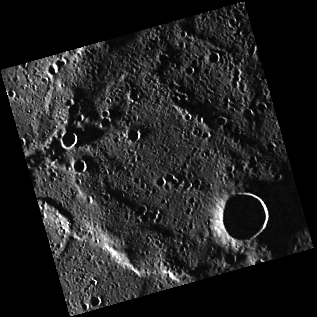

Groundhog Day

This image features a simple crater surrounded by a relatively smooth surface. The pristine crater rim is an indication that this is a relatively fresh crater. The high incidence angle at which this image was taken results in a large shadow covering the crater floor, making it appear very deep — the perfect depth for a future groundhog spotting.

Date acquired: April 15, 2011
Image Mission Elapsed Time (MET): 211373761
Image ID: 134995
Instrument: Wide Angle Camera (WAC) of the Mercury Dual Imaging System (MDIS)
WAC filter: 7 (748 nanometers)
Center Latitude: 82.30°
Center Longitude: 29.57° E
Resolution: 324 meters/pixel
Scale: The crater is about 15 km (9 miles) in diameter.
Incidence Angle: 87.9°
Emission Angle: 0.1°
Phase Angle: 87.8°

The MESSENGER spacecraft is the first ever to orbit the planet Mercury, and the spacecraft’s seven scientific instruments and radio science investigation are unraveling the history and evolution of the Solar System’s innermost planet. Visit the Why Mercury? section of this website to learn more about the key science questions that the MESSENGER mission is addressing. During the one-year primary mission, MDIS acquired 88,746 images and extensive other data sets. MESSENGER is now in a year-long extended mission, during which plans call for the acquisition of more than 80,000 additional images to support MESSENGER’s science goals.

These images are from MESSENGER, a NASA Discovery mission to conduct the first orbital study of the innermost planet, Mercury. For information regarding the use of images, see the MESSENGER image use policy.

Credit: NASA/Johns Hopkins University Applied Physics Laboratory/Carnegie Institution of Washington